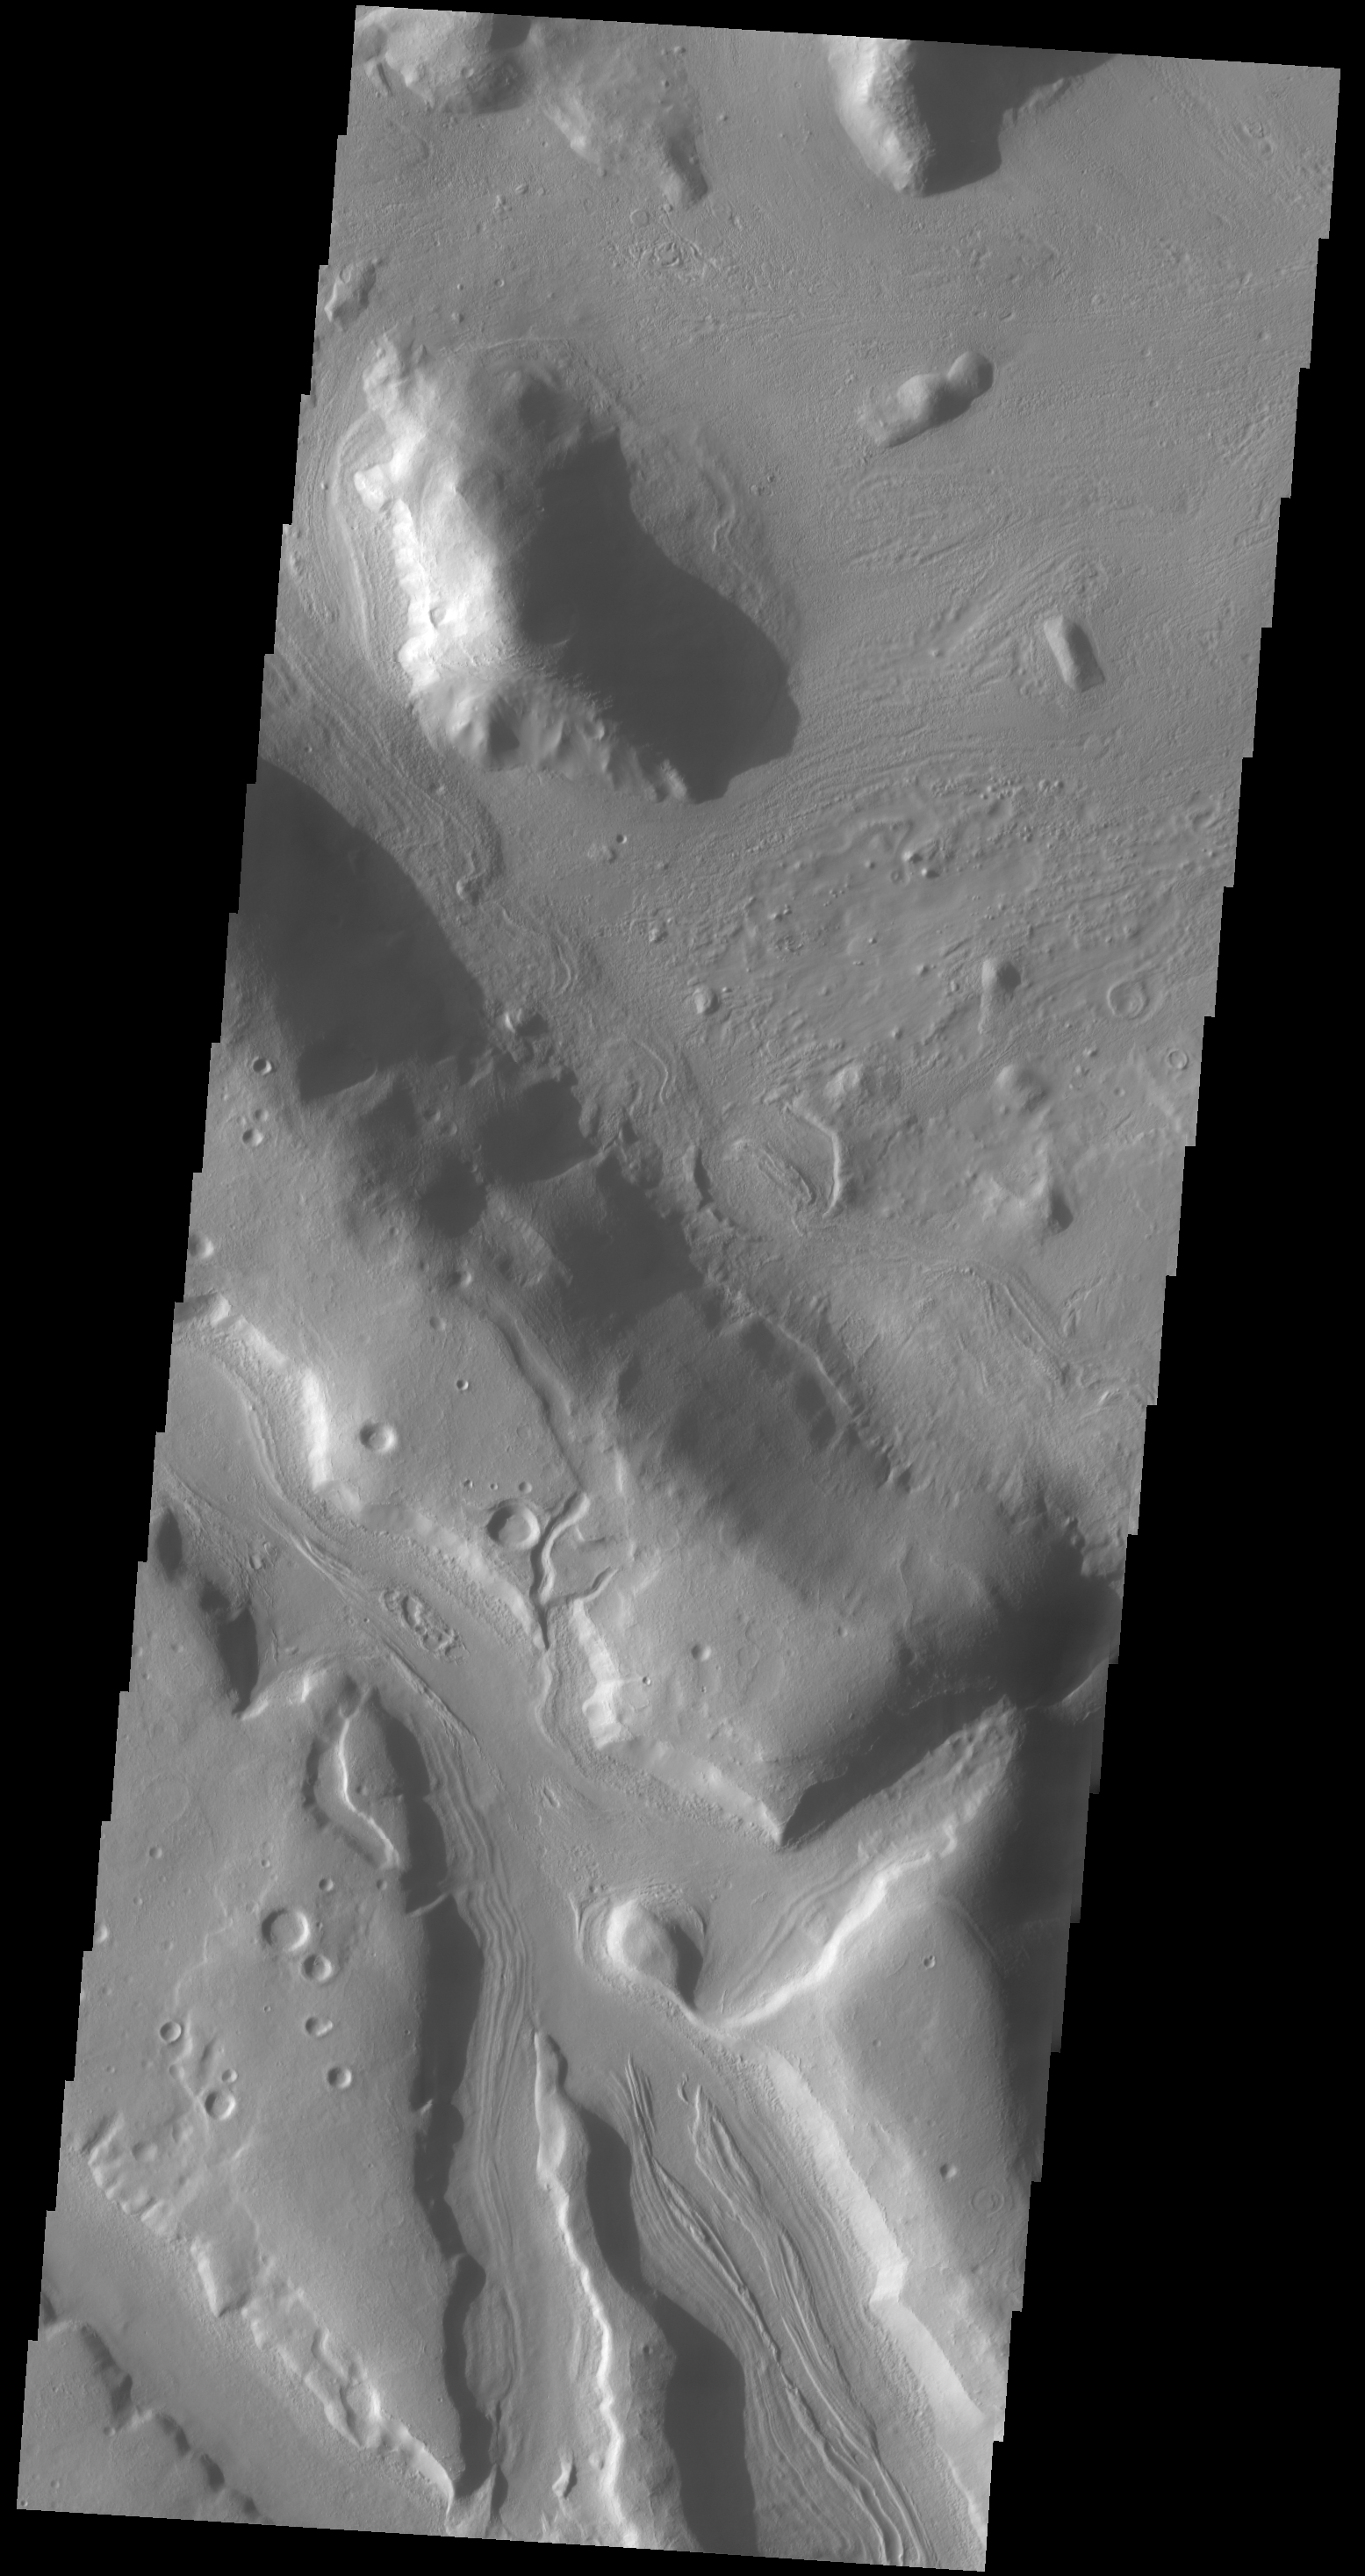

Coloe Fossae

The channels in this VIS image are part of Coloe Fossae, a series of linear depressions on the northeast margin of Terra Sabaea.

Credit: NASA/JPL-Caltech/ASU